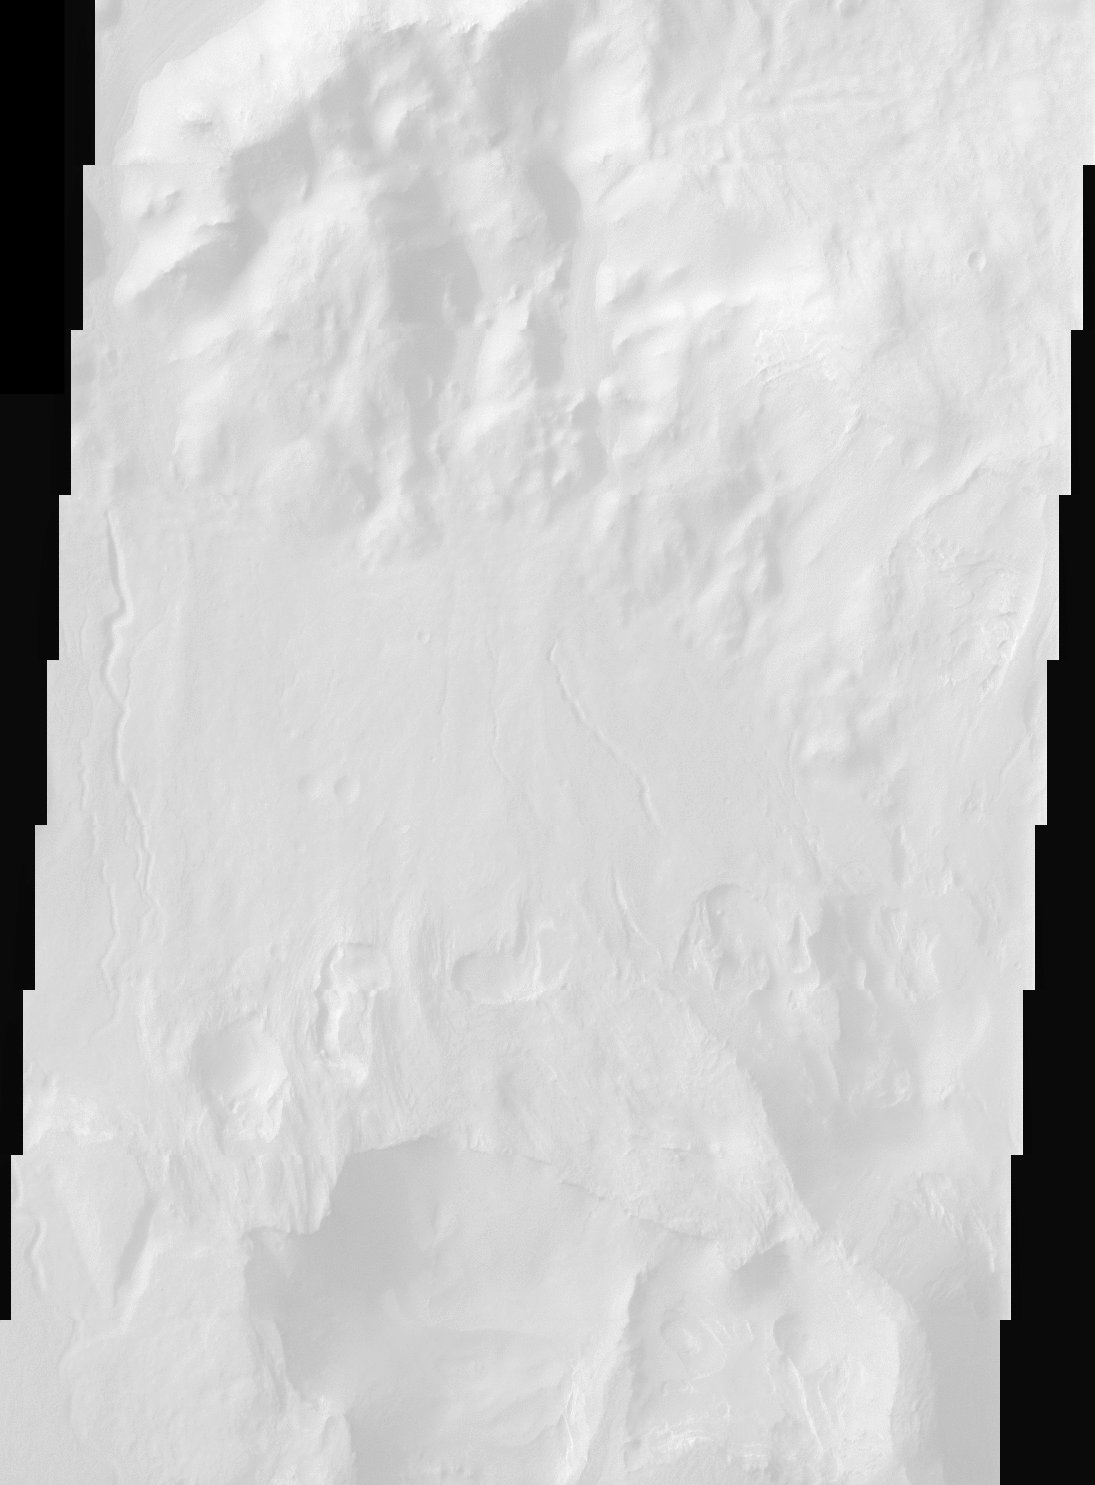

Terby Crater

Perched on the northern rim of the enormous Hellas Basin, Terby Crater is host to an impressive range of landforms. As is common for many Martian craters, Terby has been filled with layered material, presumably sediments. The process of erosion has exposed some of these layers along with strange, rectilinear ridges. Sinuous channels, collapse pits, and a scoured-looking cap rock are some of the other interesting landforms in Terby. Such a variety of landforms attests to a diversity of rock types and geologic processes in the relatively small area of this THEMIS image.

Note: this THEMIS visual image has not been radiometrically nor geometrically calibrated for this preliminary release. An empirical correction has been performed to remove instrumental effects. A linear shift has been applied in the cross-track and down-track direction to approximate spacecraft and planetary motion. Fully calibrated and geometrically projected images will be released through the Planetary Data System in accordance with Project policies at a later time.

NASA’s Jet Propulsion Laboratory manages the 2001 Mars Odyssey mission for NASA’s Office of Space Science, Washington, D.C. The Thermal Emission Imaging System (THEMIS) was developed by Arizona State University, Tempe, in collaboration with Raytheon Santa Barbara Remote Sensing. The THEMIS investigation is led by Dr. Philip Christensen at Arizona State University. Lockheed Martin Astronautics, Denver, is the prime contractor for the Odyssey project, and developed and built the orbiter. Mission operations are conducted jointly from Lockheed Martin and from JPL, a division of the California Institute of Technology in Pasadena.

Credit: NASA/JPL/Arizona State University